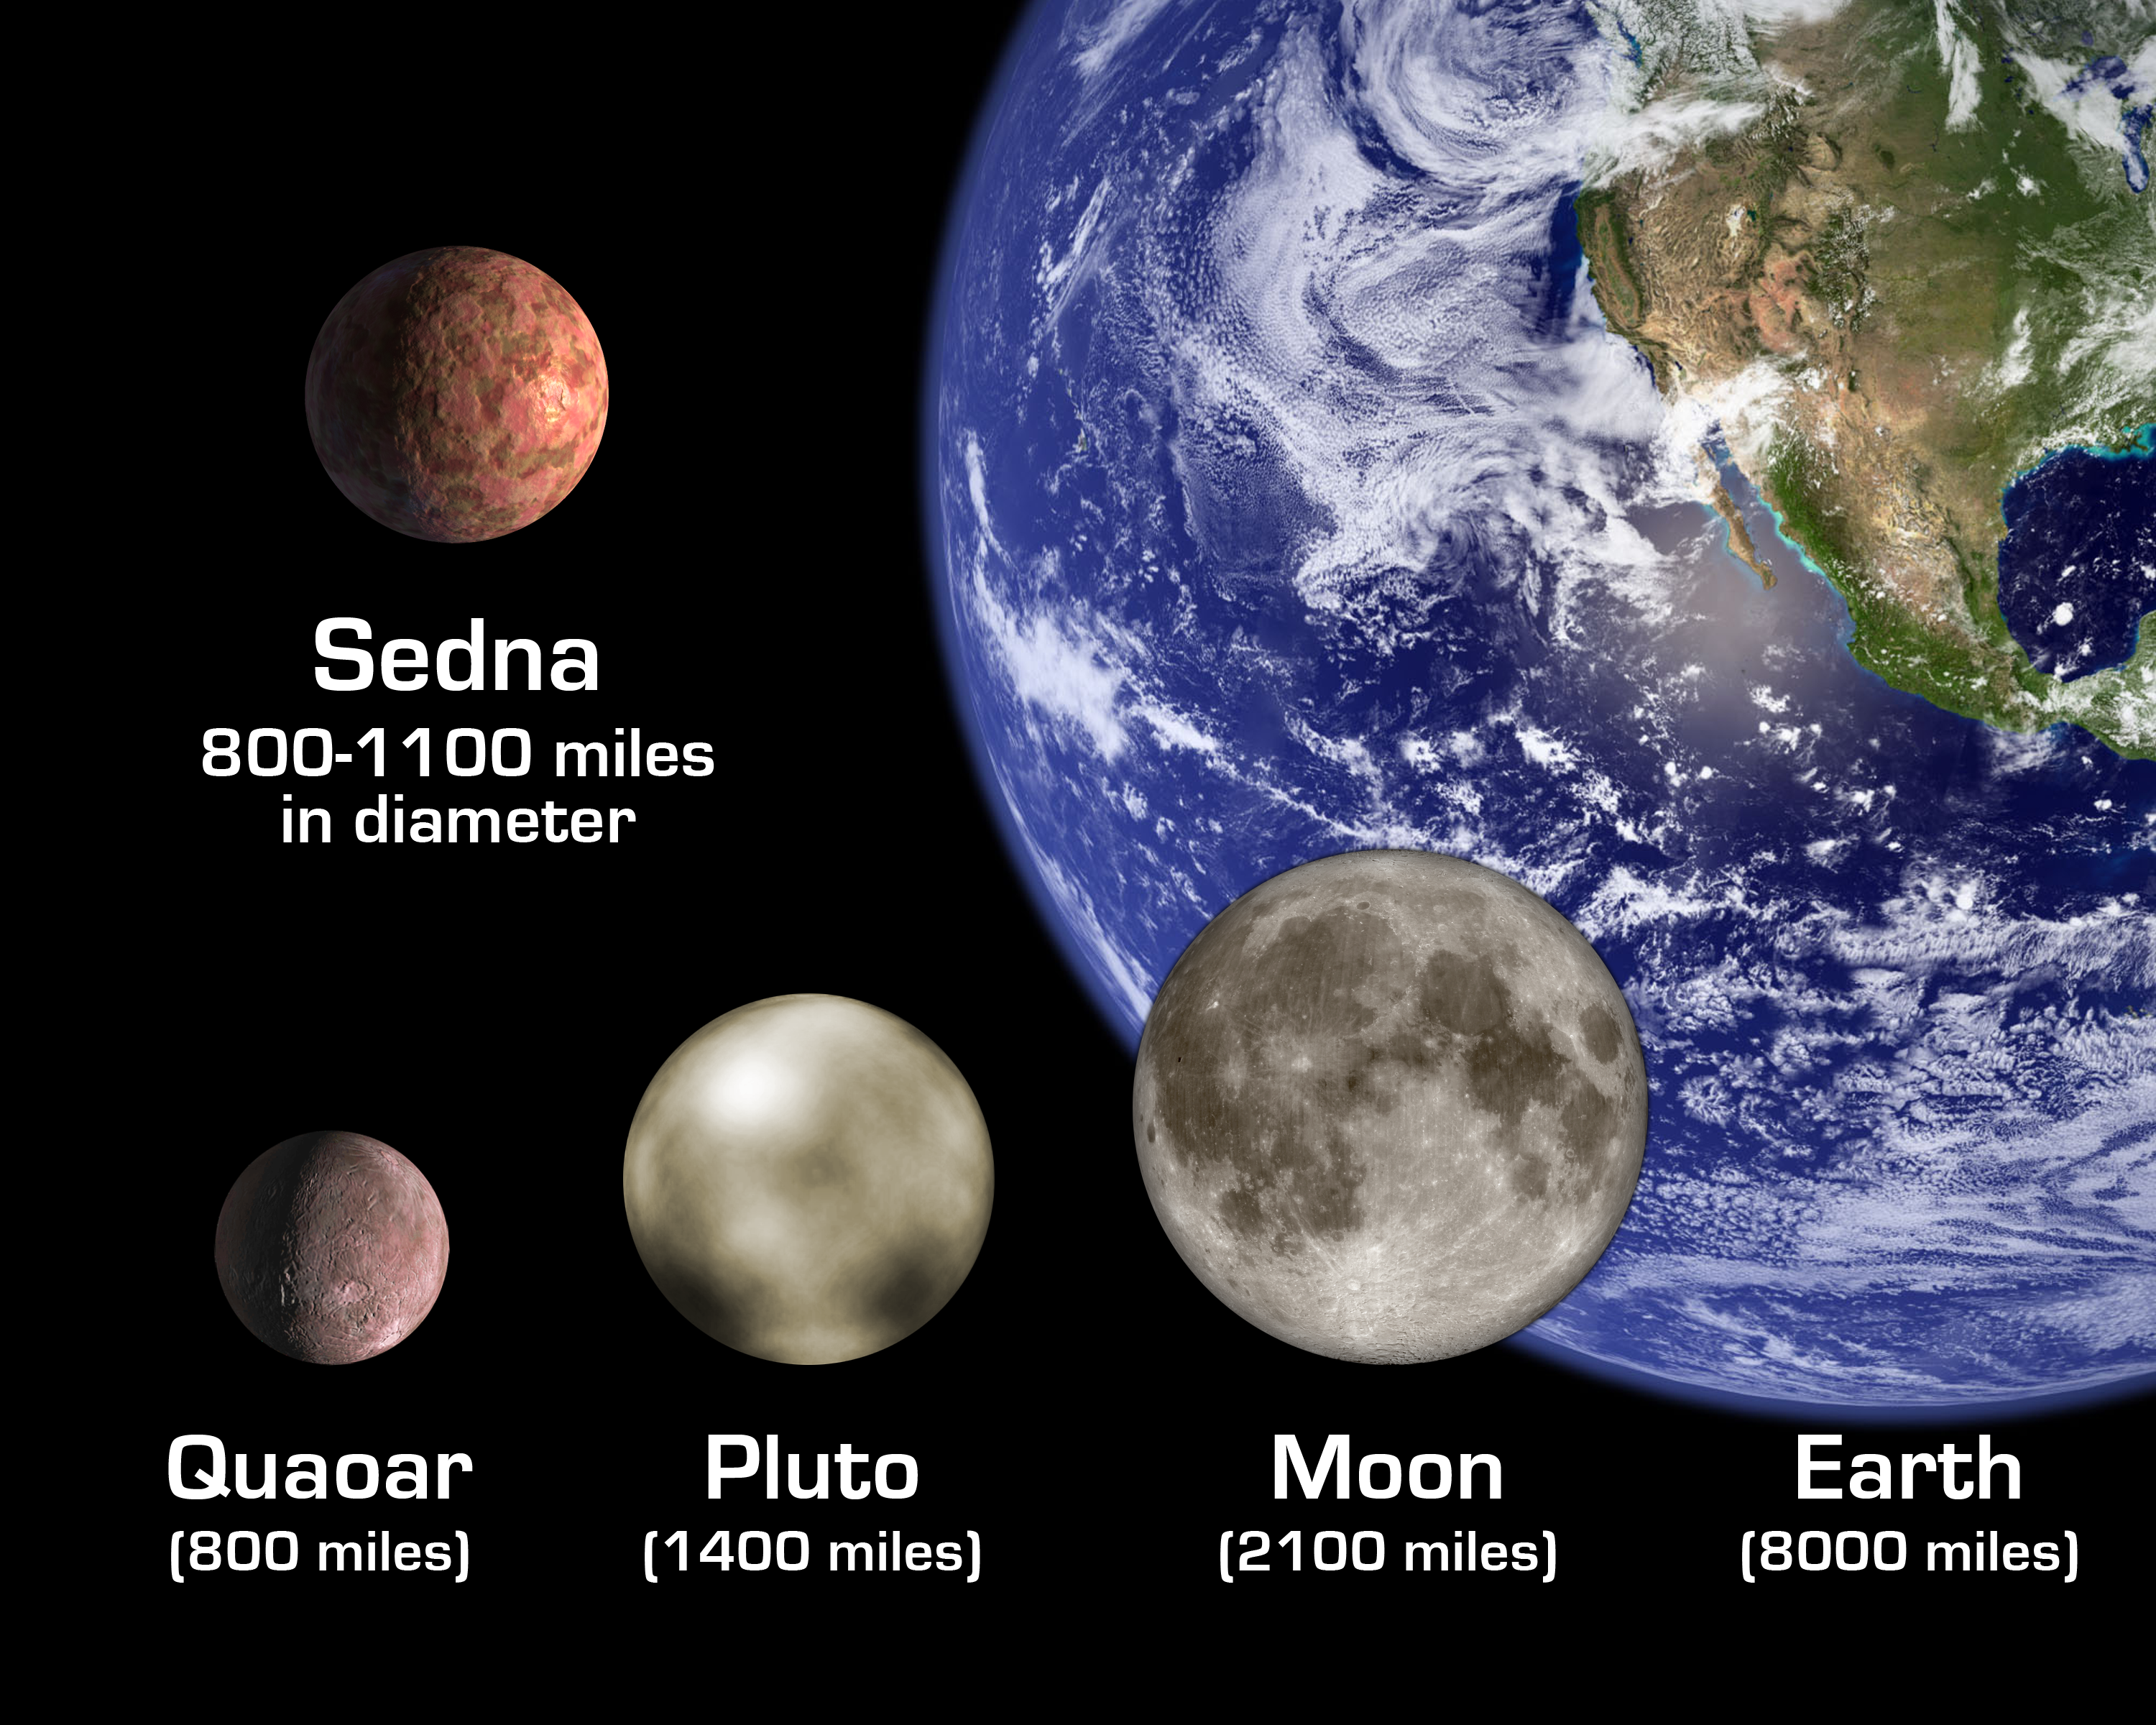

Sedna Size Comparisons (Artist’s Concept)

The artist’s rendition shows the newly discovered planet-like object, dubbed “Sedna,” in relation to other bodies in the solar system, including Earth and its Moon; Pluto; and Quaoar, a planetoid beyond Pluto that was until now the largest known object beyond Pluto. The diameter of Sedna is slightly smaller than Pluto’s but likely somewhat larger than Quaoar.

Credit: NASA/JPL-Caltech